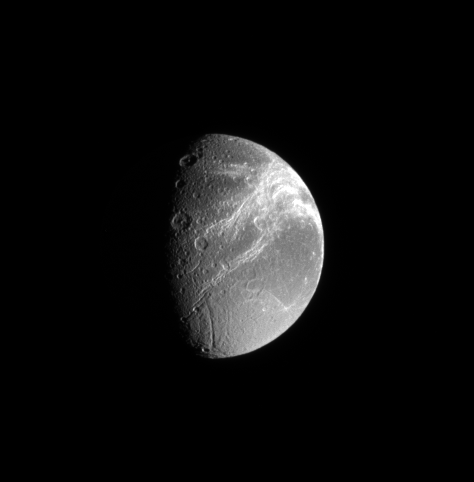

Bright Canyons

Dione’s defining feature, the fractures on its trailing side, shine brilliantly in this Cassini spacecraft view.

The view was acquired from a position 33 degrees south of the moon’s equator. Lit terrain seen here is on the trailing side of Dione (1,123 kilometers, or 698 miles across). North is up and rotated 8 degrees to the right.

The image was taken in visible light with the Cassini spacecraft narrow-angle camera on Sept. 11, 2008. The view was obtained at a distance of approximately 833,000 kilometers (517,000 miles) from Dione and at a Sun-Dione-spacecraft, or phase, angle of 67 degrees. Image scale is 5 kilometers (3 miles) per pixel.

The image was taken with the Cassini spacecraft wide-angle camera on Aug. 26, 2008 using a spectral filter sensitive to wavelengths of infrared light centered at 752 nanometers. The view was acquired at a distance of approximately 397,000 kilometers (246,000 miles) from Saturn. Image scale is 20 kilometers (13 miles) per pixel.

The Cassini-Huygens mission is a cooperative project of NASA, the European Space Agency and the Italian Space Agency. The Jet Propulsion Laboratory, a division of the California Institute of Technology in Pasadena, manages the mission for NASA’s Science Mission Directorate, Washington, D.C. The Cassini orbiter and its two onboard cameras were designed, developed and assembled at JPL. The imaging operations center is based at the Space Science Institute in Boulder, Colo.

Credit: NASA/JPL/Space Science Institute